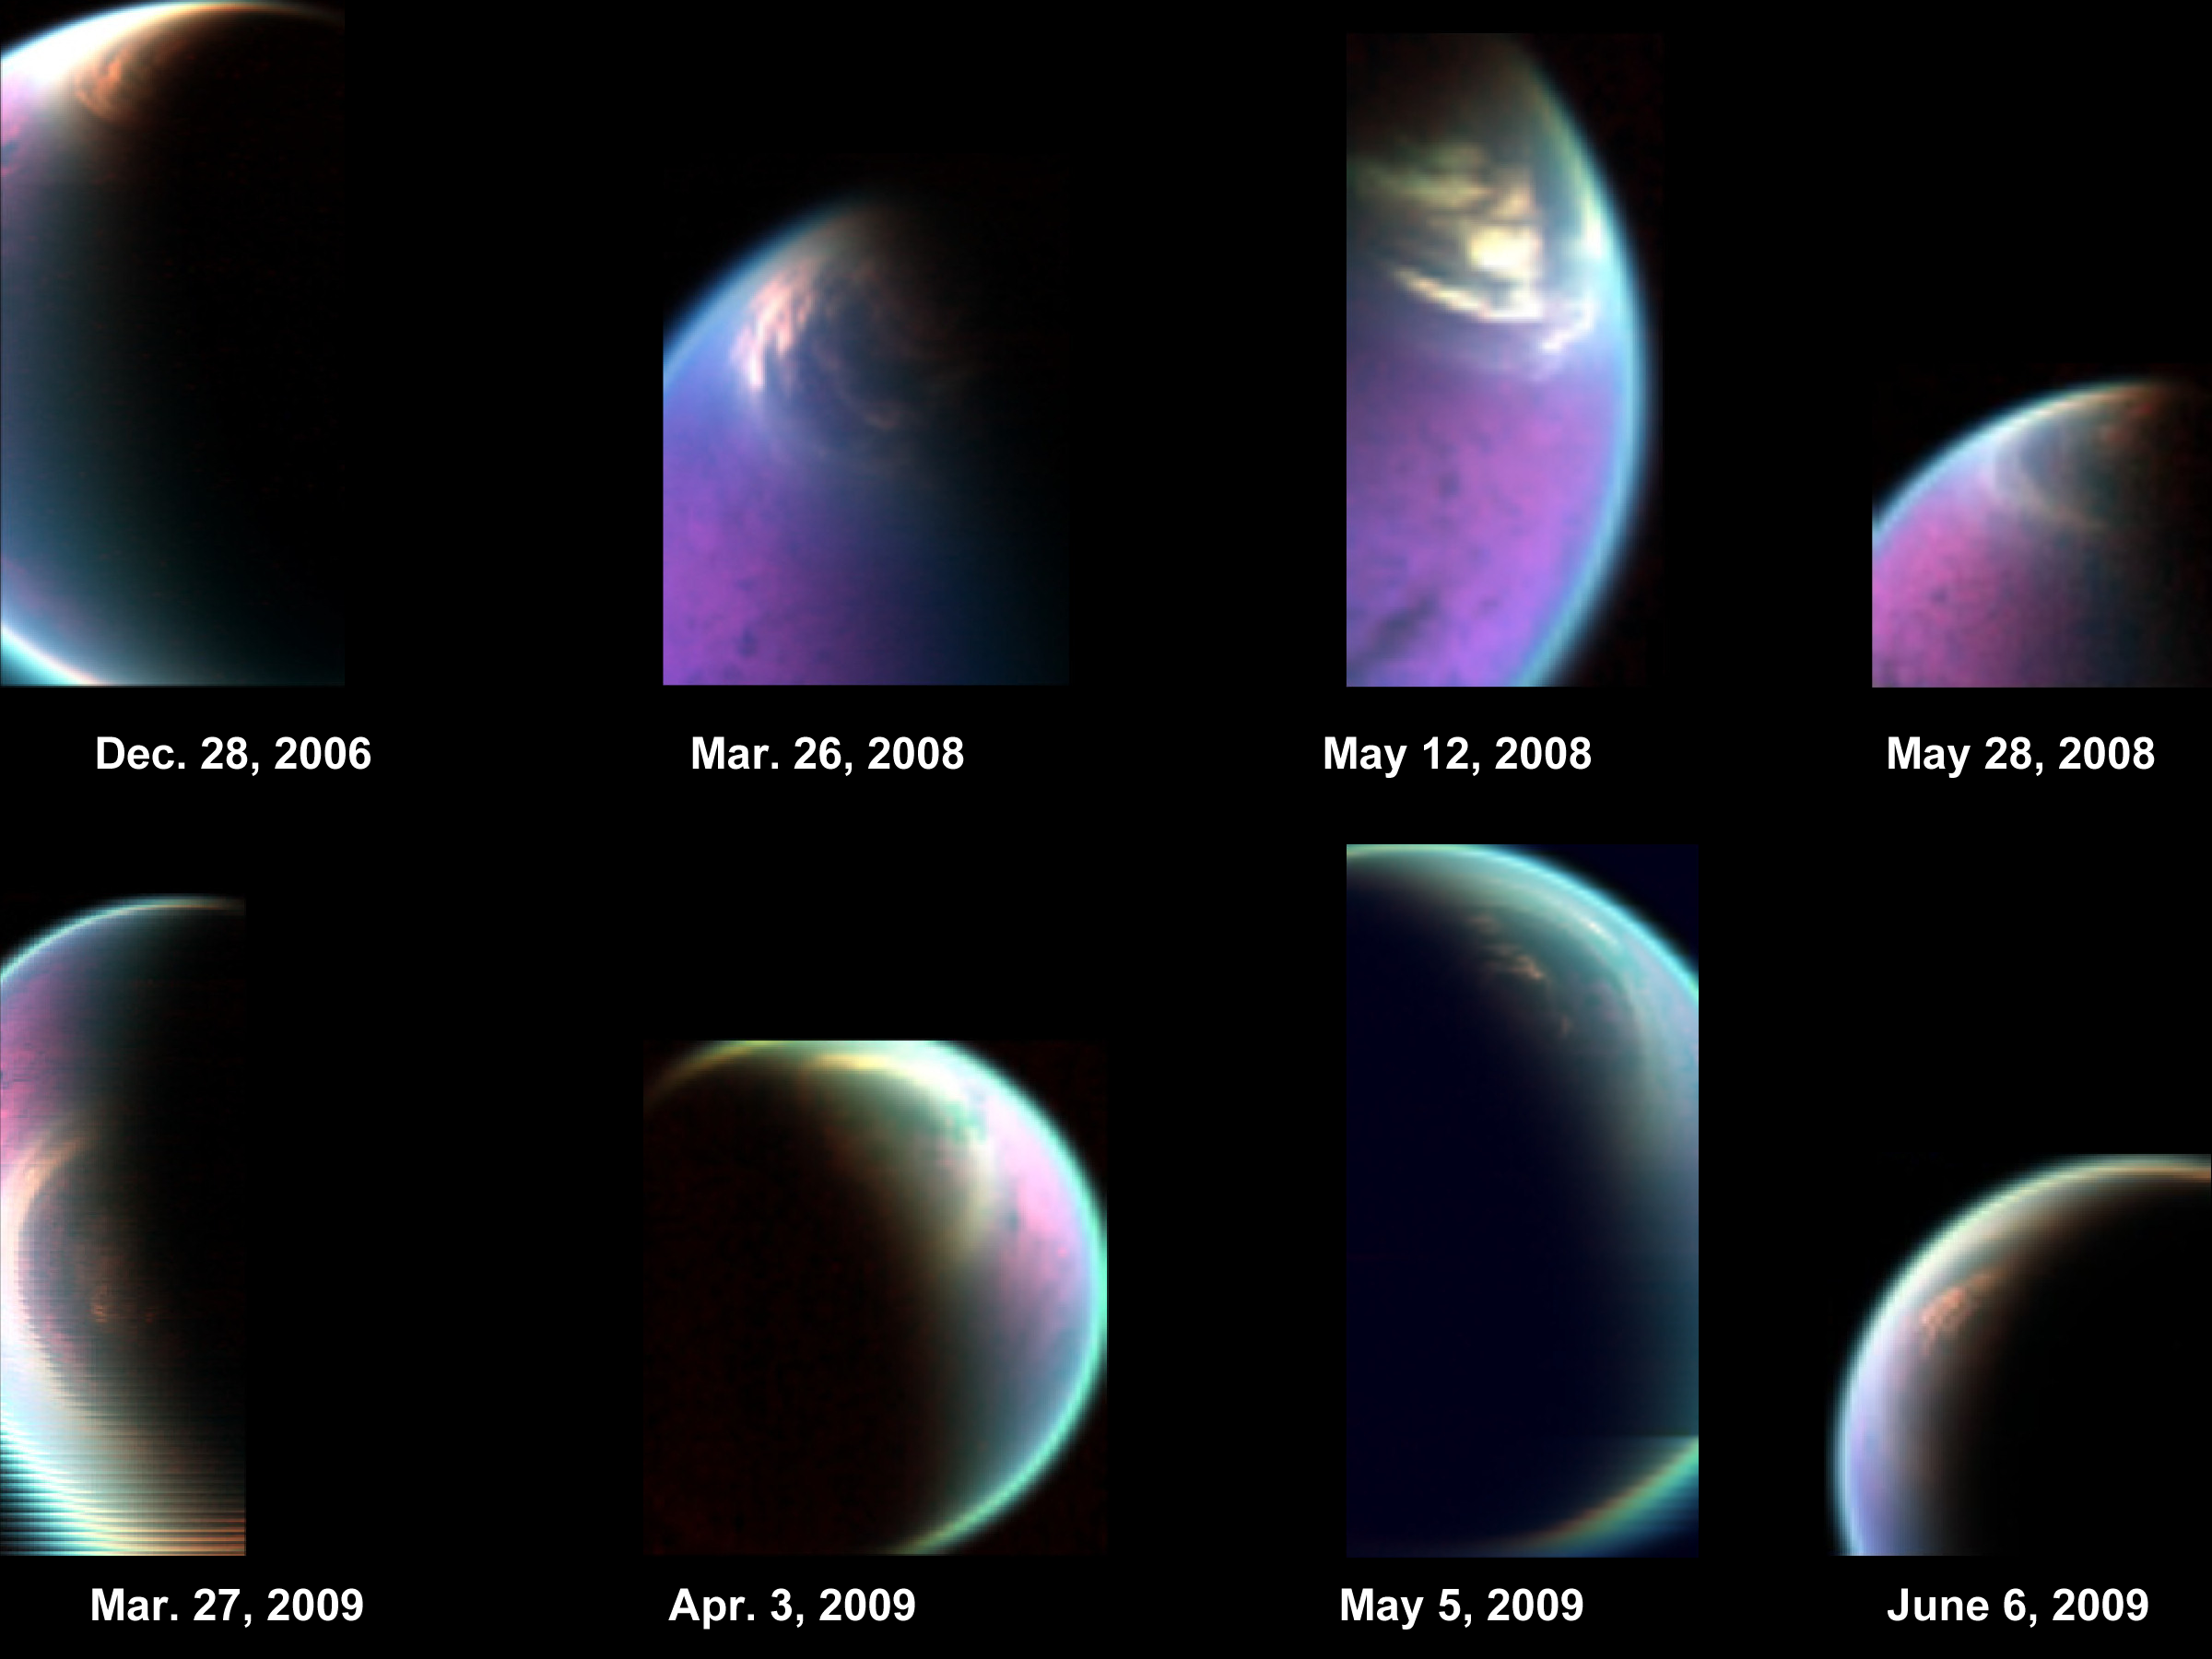

Snapshots of Titan’s North Polar Cloud

This series of false-color images obtained by NASA’s Cassini spacecraft shows the dissolving cloud cover over the north pole of Saturn’s moon Titan. The images, obtained by Cassini’s visual and infrared mapping spectrometer (VIMS), cover 2006 to 2009, when Titan was transitioning from northern winter to northern spring. In 2006, the north polar cloud appeared dense and opaque. But in spectrometer images obtained around the 2009 equinox, when the sun was directly over Saturn and Titan’s equators and northern winter was turning into spring, the cloud appeared much thinner and patchier. The dissipating cloud allowed scientists to see the underlying northern lakes and seas, including Kraken Mare. The northern seas and lakes on the surface below, made of liquid hydrocarbons, look like dark jigsaw puzzle pieces in the false-color images.

Scientists colorized the VIMS image by assigning red, green and blue to the parts of the infrared spectrum around 5 micrometers, 2.8 micrometers and 2.03 micrometers, respectively. The images create a kind of time-lapse series from Dec. 28, 2006 to June 6, 2009.

For another view of these images, see PIA15231.

The Cassini-Huygens mission is a cooperative project of NASA, the European Space Agency and the Italian Space Agency. NASA’s Jet Propulsion Laboratory, a division of the California Institute of Technology in Pasadena, manages the mission for NASA’s Science Mission Directorate, Washington, DC. The Cassini orbiter was designed, developed and assembled at JPL. The visual and infrared mapping spectrometer was built by JPL, with a major contribution by the Italian Space Agency (ASI). The visual and infrared mapping spectrometer science team is based at the University of Arizona, Tucson.

Credit: NASA/JPL-Caltech/University of Arizona/CNRS/LPGNantes